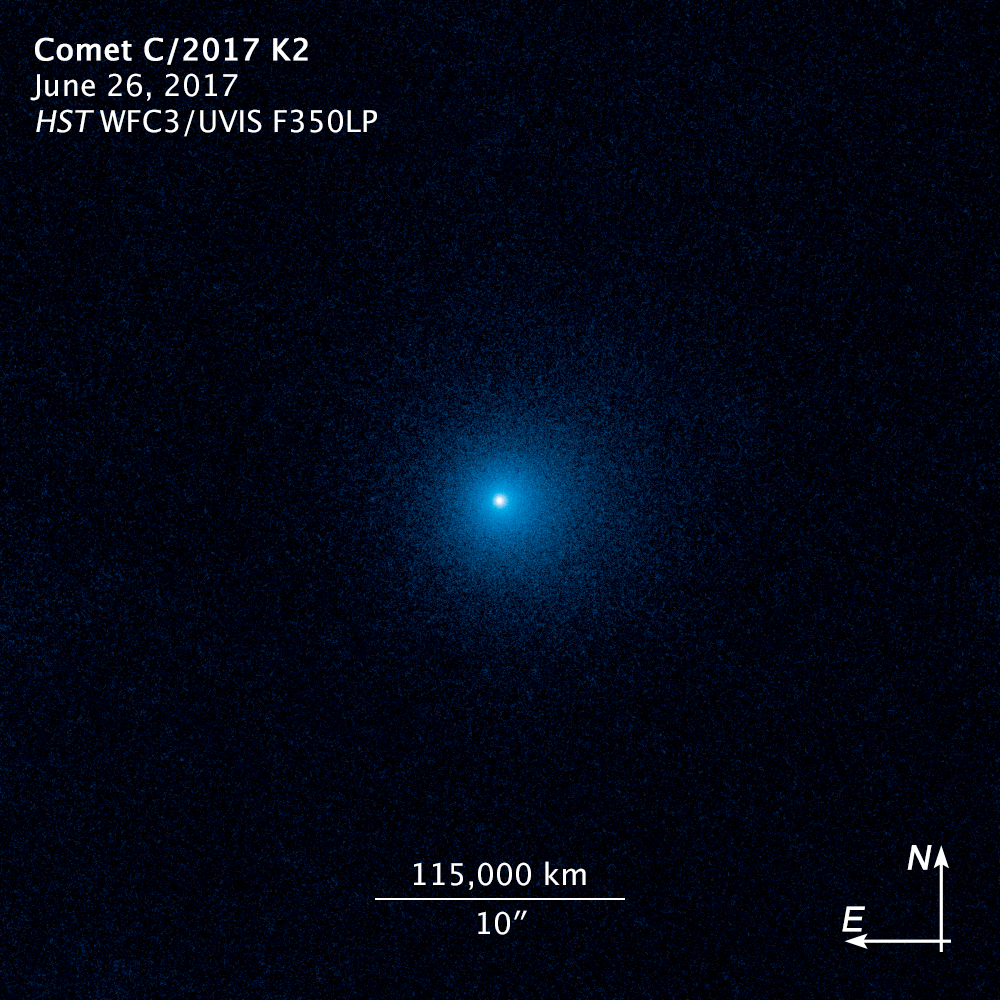

Compass Image for Comet C/2017 K2

Object Name: C/2017 K2
Object Description: Primordial comet
Instrument: WFC3/UVIS
Filters: F350LP

These images represent several exposures acquired by the WFC3/UVIS instrument through the F350LP filter on the Hubble Space Telescope. Color has been applied to the grayscale (black&white) images; the brightness maps to different color values.

Credit: NASA, ESA, and D. Jewitt (UCLA)